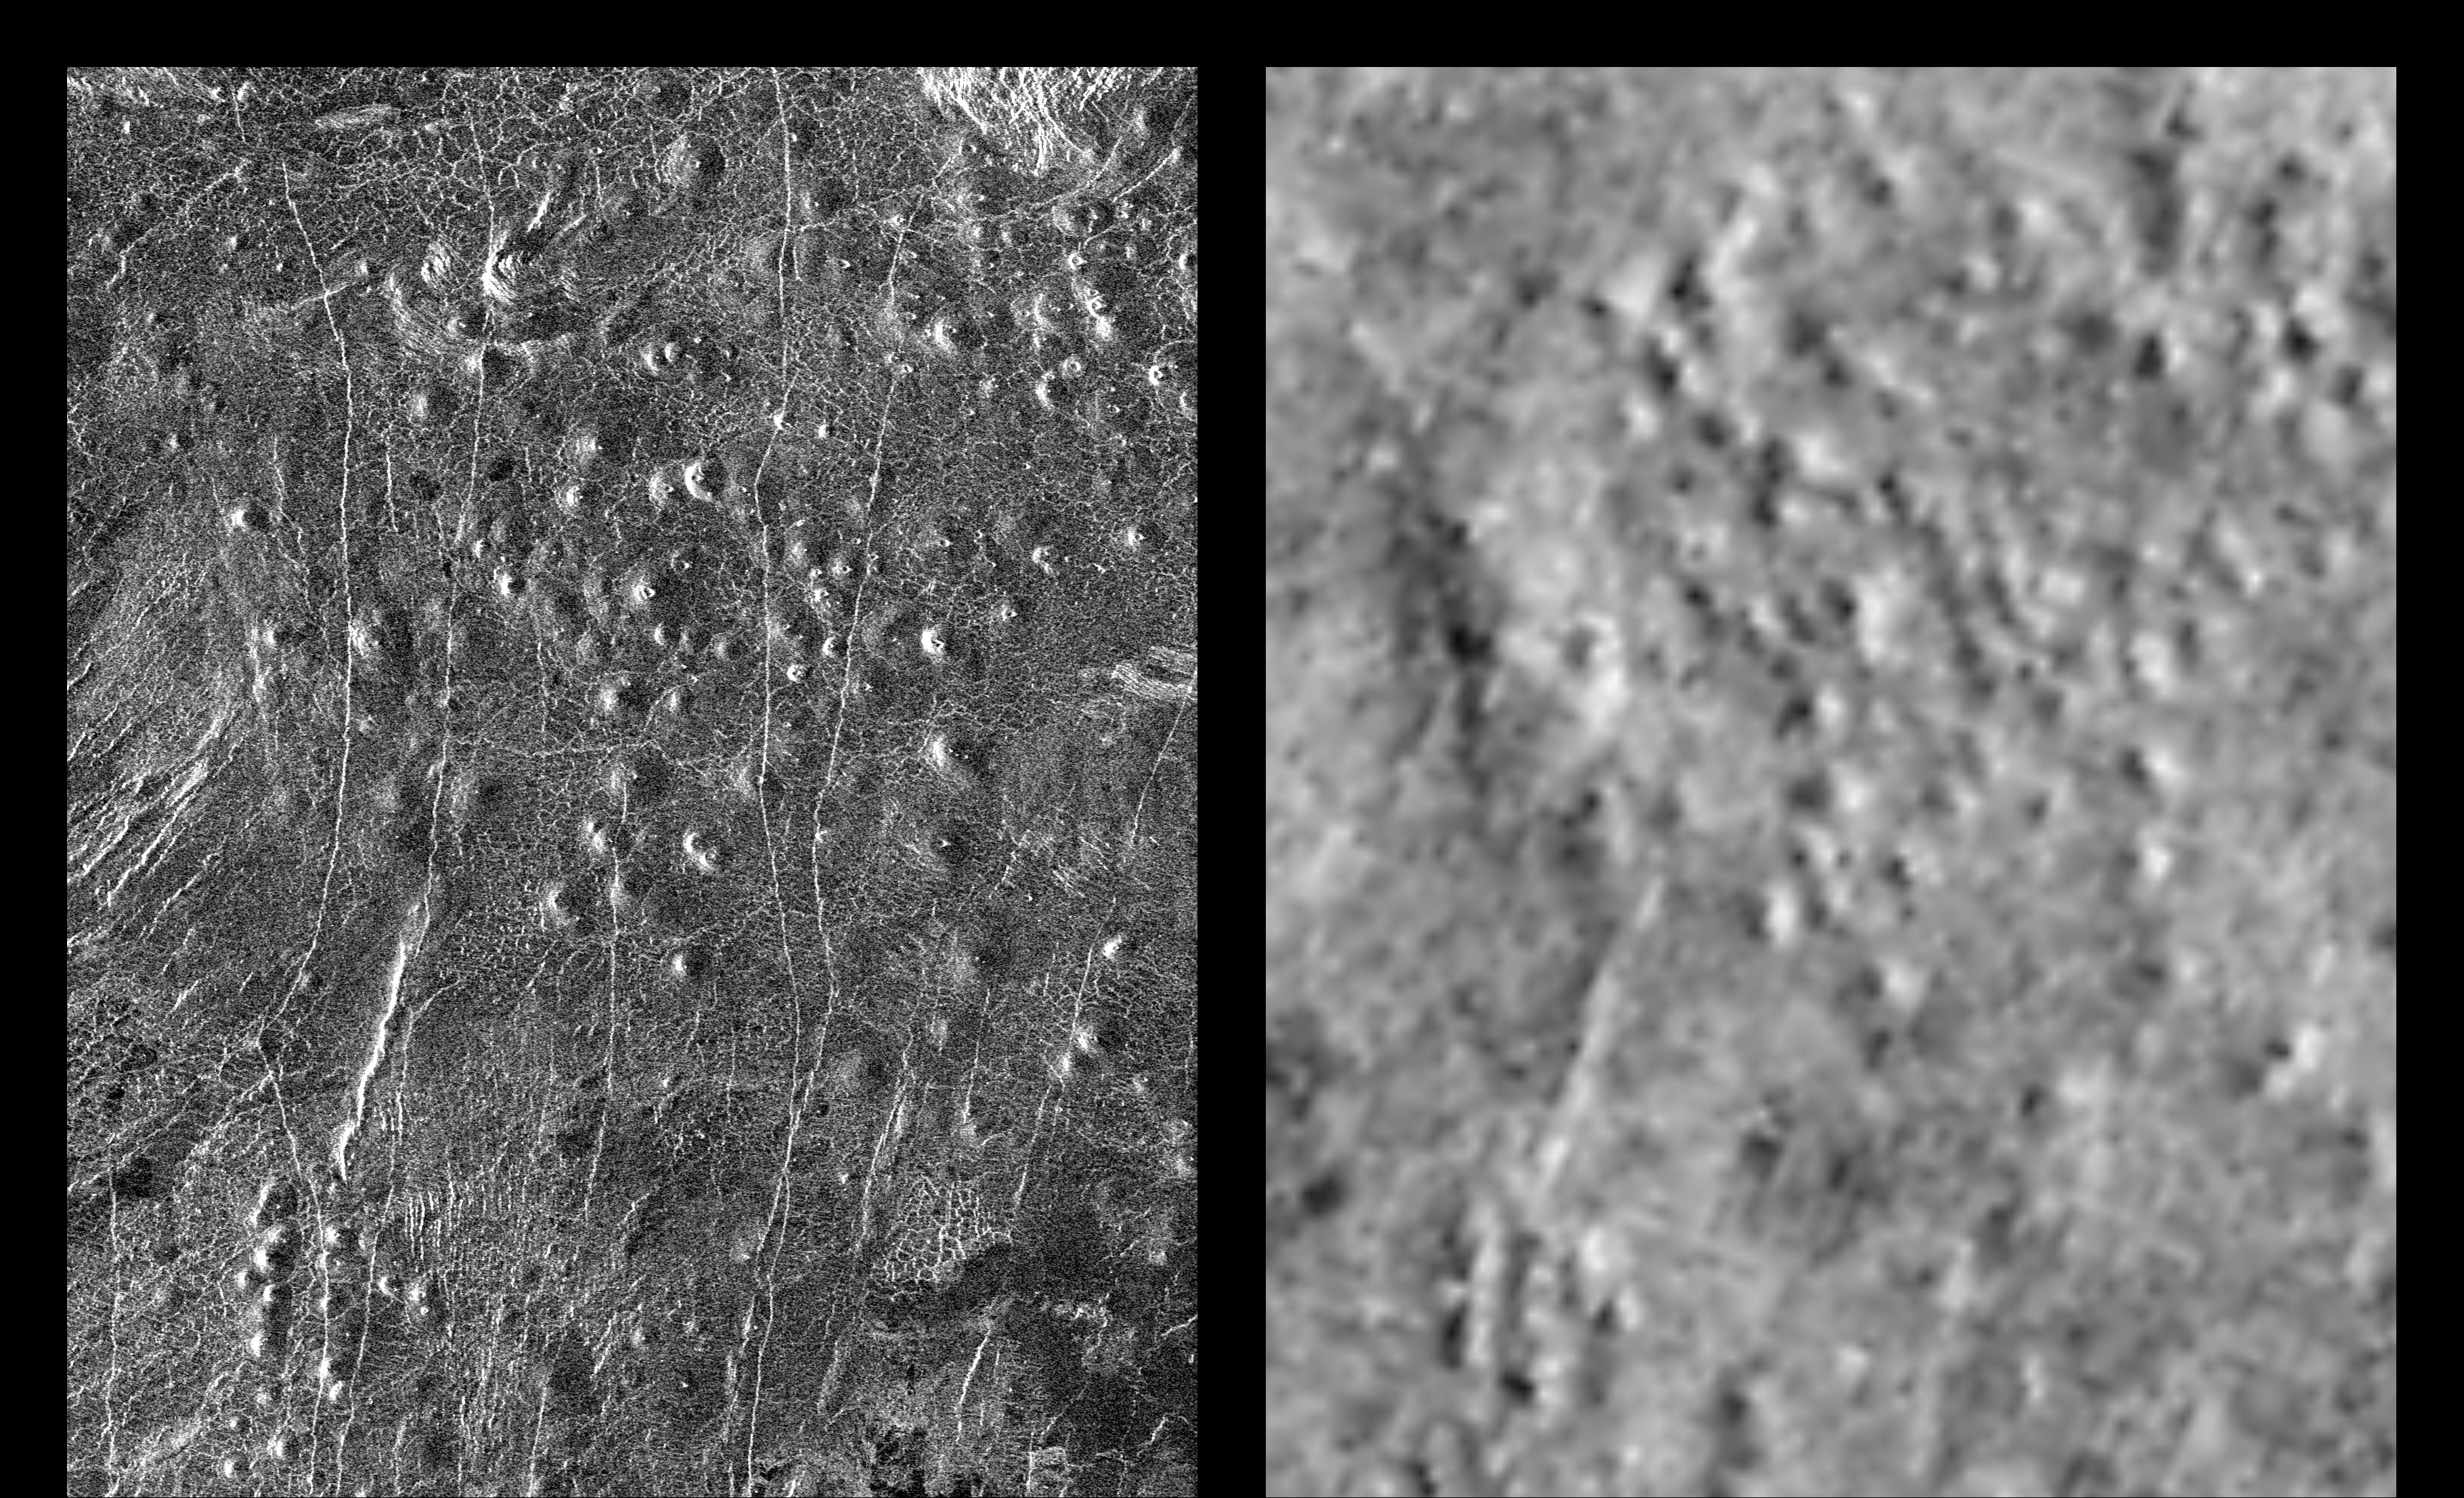

Venus – Comparison of Venera and Magellan Resolutions

These radar images show an identical area on Venus (centered at 110 degrees longitude and 64 degrees north latitude) as imaged by the U.S. Magellan spacecraft in 1991 (left) and the U.S.S.R. Venera 15/16 spacecraft in the early 1980’s (right). Illumination is from the left (or west) in the Magellan image (left) and from the right (or east) in the Venera image (right). Differences in apparent shading in the images are due to differences in the two radar imaging systems. Prior to Magellan, the Venera 15/16 data was the best available for scientists studying Venus. Much greater detail is visible in the Magellan image owing to the greater resolution of the Magellan radar system. In the area seen here, approximately 200 small volcanoes, ranging in diameter from 2 to 12 kilometers (1.2 to 7.4 miles) can be identified. These volcanoes were first identified as small hills in Venera 15/16 images and were predicted to be shield-type volcanoes constructed mainly from eruptions of fluid lava flows similar to those that produce the Hawaiian Islands and sea floor volcanoes – a prediction that was confirmed by Magellan. These small shield-type volcanoes are the most abundant geologic feature on the surface of Venus, believed to number in the hundreds of thousands, perhaps millions, and are important evidence in understanding the geologic evolution of the planet. The only other planet in our Solar System with this large number of volcanoes is Earth. Clearly visible in the Magellan image are details of volcano morphology, such as variation in slope, the occurrence and size range of summit craters, and geologic age relationships between adjacent volcanoes, as well as additional volcanoes that were not identifiable in the Venera image.

Credit: NASA/JPL